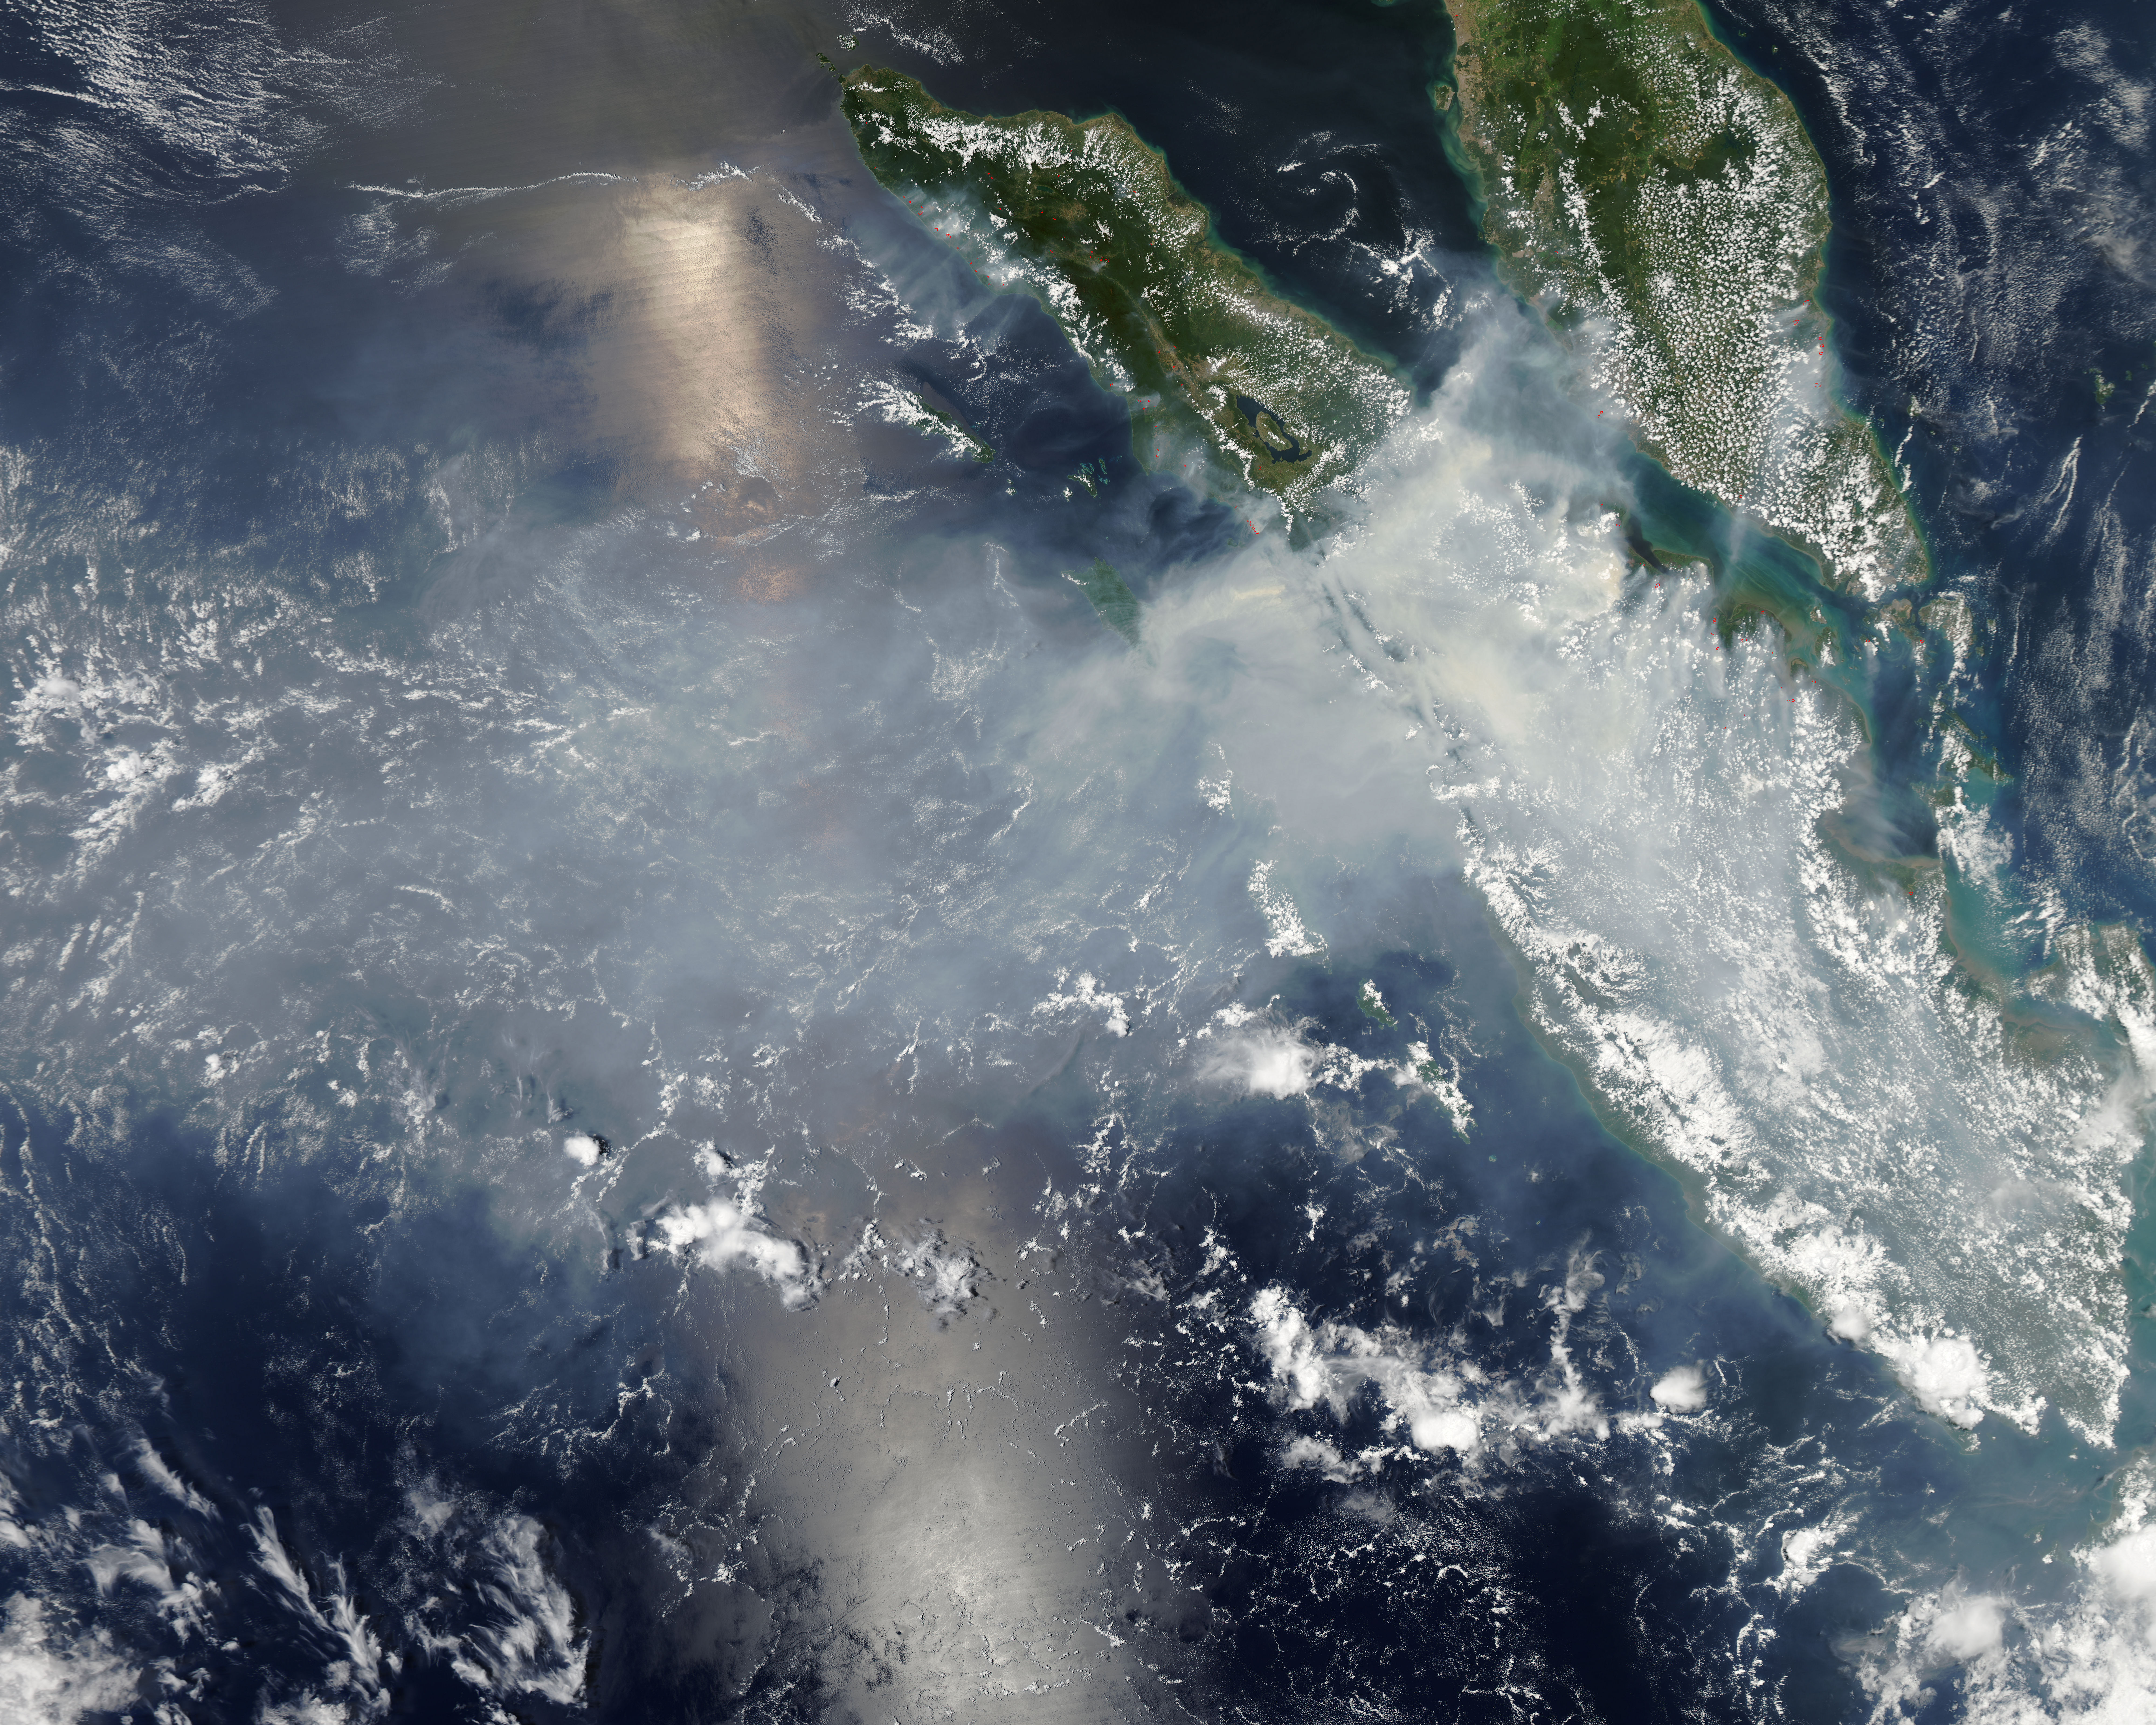

Smoke and fires from Sumatra

Fires burning in Sumatra continued to pour smoke over the region in mid-March, 2014, bringing air quality to dangerous levels. The Moderate Resolution Imaging Spectroradiometer (MODIS) aboard NASA’s Aqua satellite captured this true-color image of the smoke and haze across the region on March 12. According to the Jakarta Post, on March 12 the Sumatra Environmental Laboratory reported that 10 of 12 spots in Riau had an air quality of index above 300 on the Pollutant Standards Index (PSI), which is considered hazardous. Hazardous air quality had been recorded in some of the locations for 11 consecutive days. The province of Riau is located in the central eastern coast of Sumatra and, in this image, is hidden under thick bands of light gray smoke. Intense fires, reported as deliberately set to clear land, were burning in the Giam Siak Kecil-Bukit Batu biosphere reserve. This reserve contains over 700,000 hectares of sensitive peat forest that sustains a wide range of plant and animal species, including the Sumatra tiger, elephant, tapir and sun bear. With visibility as low as 500 m (1640 ft), 58 flights were cancelled in Pekanbaru, the capital of Riau province, on March 11. Schools were closed across the region, with 43,000 students affected in Payakumbuh, West Sumatra. On March 14, Selangor, Malaysia closed 203 schools, affecting 211,700 pupils, until the air quality improved. On that same day, according to Riau Health Agency, more than 55,000 residents in the province were suffering from haze-related illnesses, including acute respiratory infections, pneumonia and skin and eye irritation. Poor air quality not only affected transportation, human health and the ecosystem, but has had significant economic impacts. On March 17, Reuters reported that the poor air quality had forced Chevron, the country’s biggest oil producer, to close hundreds of its wells. As a result, Indonesia’s crude oil output dropped to 790,000 barrels per day (bpd) – significantly lower than the 870,000 bpd target. Although slash-and-burn techniques, which use fire to clear land, is illegal in Indonesia, the practice is still widespread, with approximately 99% of fires in Sumatra considered to be intentionally set. This year’s early agricultural fires began in February in Riau Province, home to palm-oil and pulpwood plantations. The emergency has prompted strong government response, including a shoot-on-sight order for any suspects involved in land burning activities that resisted arrest. According to the Jakarta Post, police have named as many as 60 suspected-fire starters in Riau.

Credit: NASA/GSFC/Jeff Schmaltz/MODIS Land Rapid Response Team